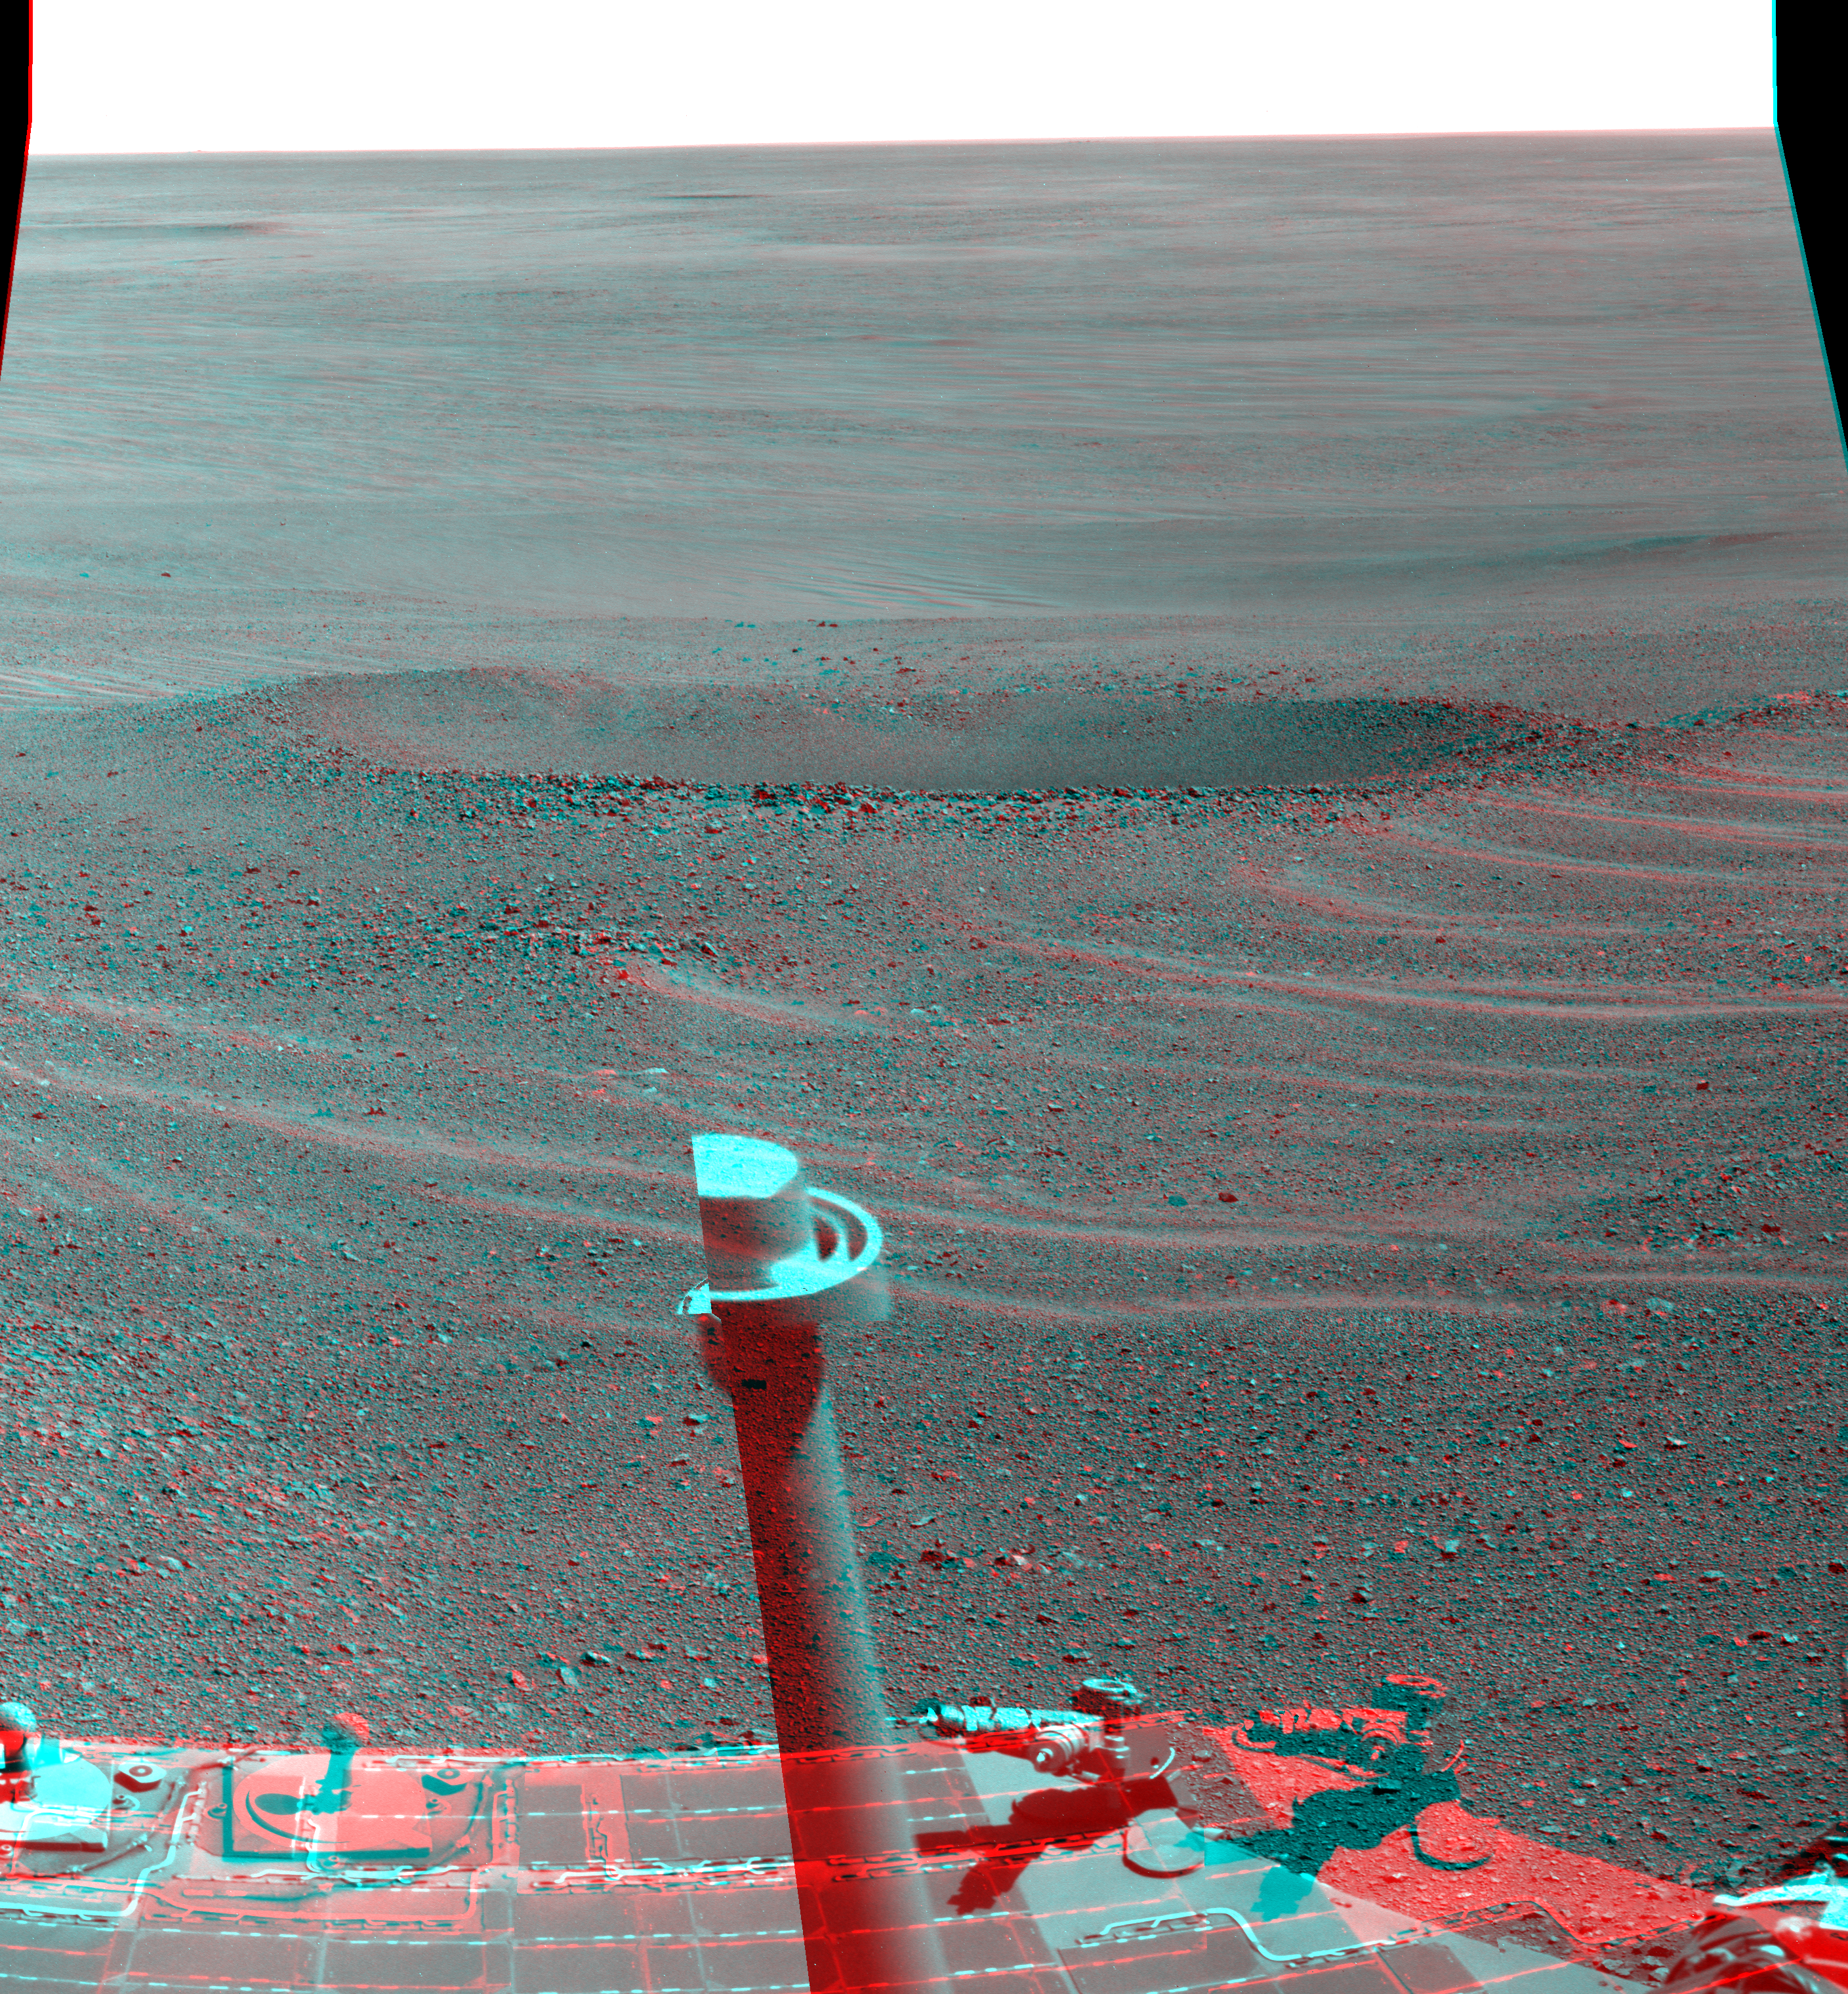

‘Lunokhod 2’ Crater on Mars (Stereo)

This stereo view from NASA’s Mars Exploration Rover Opportunity shows “Lunokhod 2 Crater,” which lies south of “Solander Point” on the west rim of Endeavour Crater. Lunokhod 2 Crater is approximately 20 feet (6 meters) in diameter.

Each day’s drive by Opportunity sets a new record for longest travel on wheels on a world other than Earth. The previous record holder was the Soviet Union’s Lunokhod 2 rover, which landed on Earth’s moon on Jan. 15, 1973.

The stereo mosaic combines views from the left eye and right eye of Opportunity’s panoramic camera, or Pancam, to appear three-dimensional when seen through blue-red glasses with the red lens on the left.

The view combines several images taken by Opportunity’s Pancam and was obtained on the rover’s 3,644th Martian day (sol) of exploration (April 24, 2014). Part of the rover is visible at bottom, including its rear solar arrays and low-gain antenna — the antenna appears incomplete here due to combining images with different camera pointings.

JPL manages the Mars Exploration Rover Project for NASA’s Science Mission Directorate in Washington.

Credit: NASA/JPL-Caltech/Cornell/Arizona State Univ.